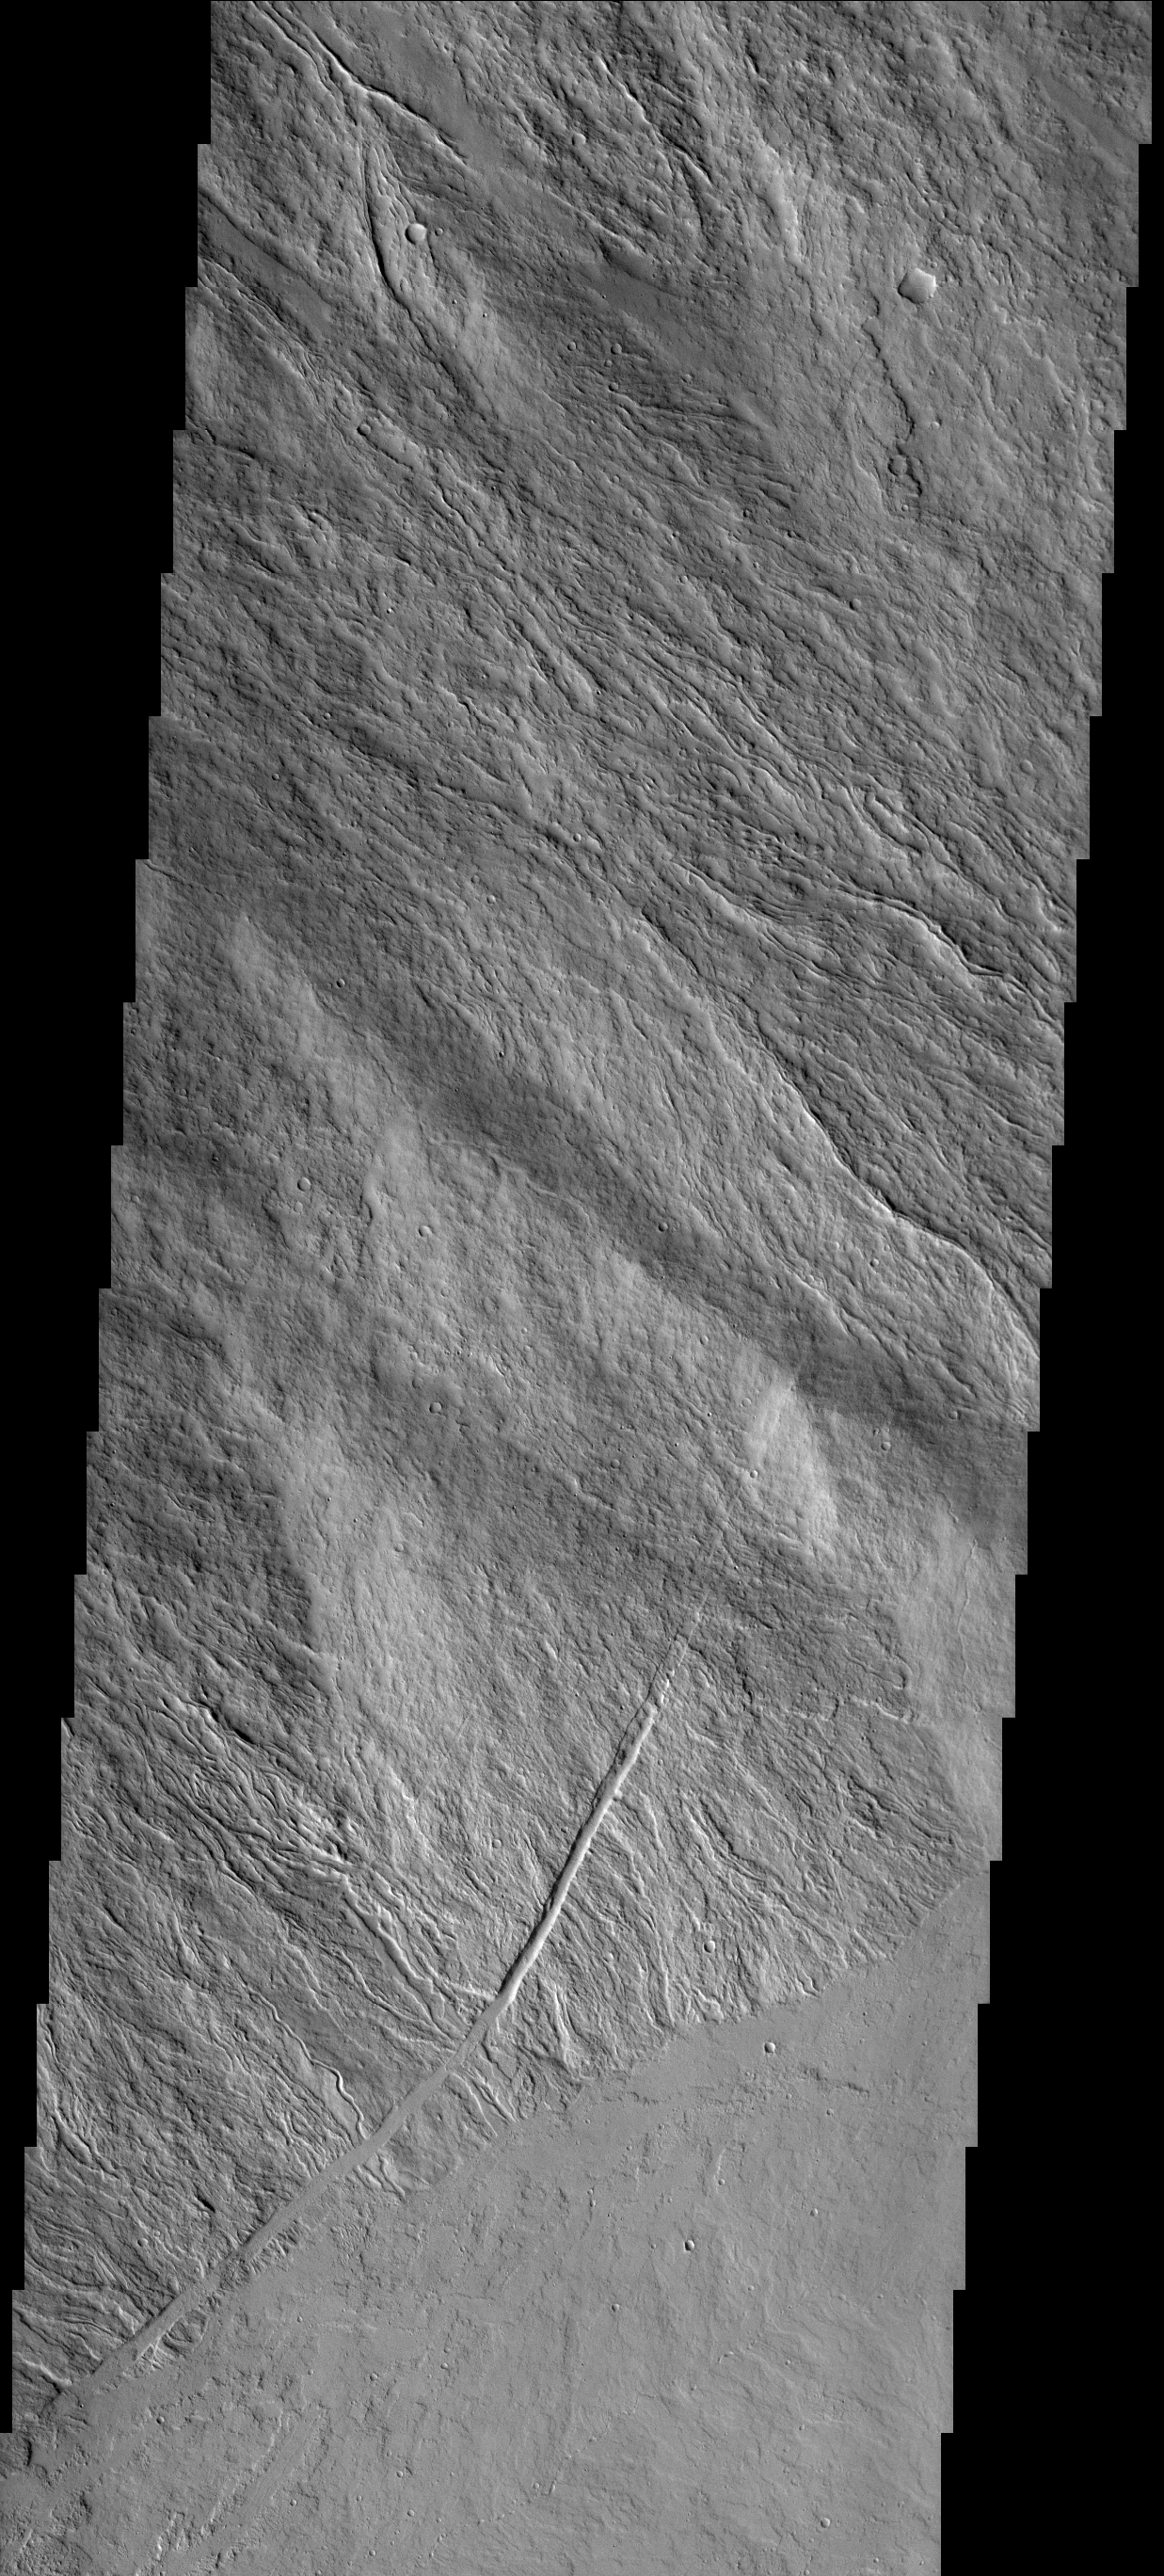

Ascraeus Mons

This image shows part of the flank and margin of Ascraeus Mons.

Image information: VIS instrument. Latitude 9.1N, Longitude 257.1E. 18 meter/pixel resolution.

Note: this THEMIS visual image has not been radiometrically nor geometrically calibrated for this preliminary release. An empirical correction has been performed to remove instrumental effects. A linear shift has been applied in the cross-track and down-track direction to approximate spacecraft and planetary motion. Fully calibrated and geometrically projected images will be released through the Planetary Data System in accordance with Project policies at a later time.

NASA’s Jet Propulsion Laboratory manages the 2001 Mars Odyssey mission for NASA’s Office of Space Science, Washington, D.C. The Thermal Emission Imaging System (THEMIS) was developed by Arizona State University, Tempe, in collaboration with Raytheon Santa Barbara Remote Sensing. The THEMIS investigation is led by Dr. Philip Christensen at Arizona State University. Lockheed Martin Astronautics, Denver, is the prime contractor for the Odyssey project, and developed and built the orbiter. Mission operations are conducted jointly from Lockheed Martin and from JPL, a division of the California Institute of Technology in Pasadena.

Credit: NASA/JPL/ASU